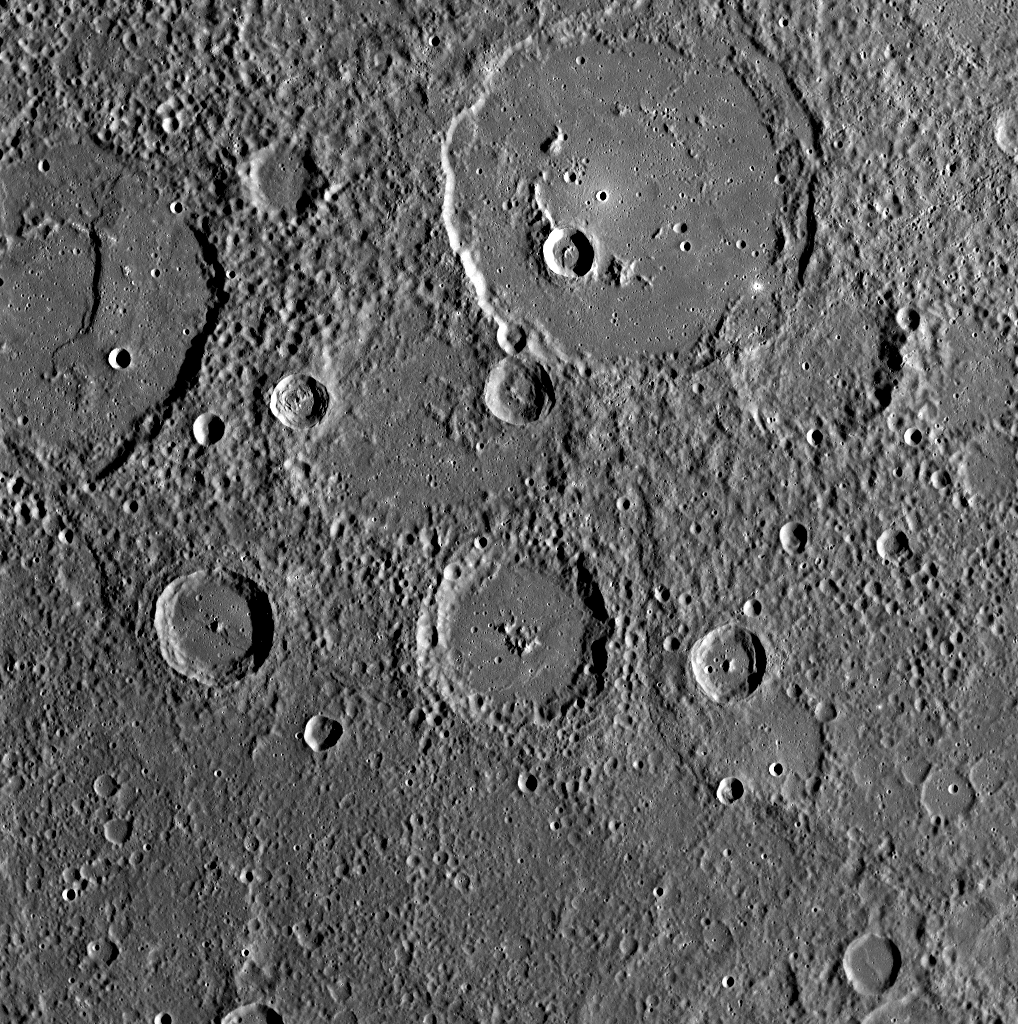

MESSENGER Gathers Unprecedented Data about Mercury’s Surface

This WAC image was acquired 9 minutes and 14 seconds after MESSENGER’s closest approach to Mercury, when the spacecraft was moving at 6.1 kilometers/second (3.8 miles/second). The image, centered at about 2.4ºS, 290ºE, is one in a sequence of 55: a five-frame mosaic with each frame in the mosaic acquired in all 11 of the WAC filters. This portion of Mercury’s surface was previously imaged under different lighting conditions by Mariner 10, but this new MESSENGER image mosaic is the highest-resolution color imaging ever acquired of any portion of Mercury’s surface. Additionally, some of the images in this mosaic overlap with flyby data acquired by the Mercury Atmospheric and Surface Composition Spectrometer (MASCS) and Mercury Laser Altimeter (MLA) instruments, resulting in the first time that these three instruments have gathered data of the same area of Mercury. The combination of these three datasets will enable unprecedented studies of this region of Mercury’s surface.

The largest impact feature at the top of the image is about 133 kilometers (83 miles) in diameter and is named Polygnotus, after a Greek painter from the 5th century B.C. This basin has a central peak ring and is embayed with smooth plains material, which is very different in texture from the surrounding terrain. A second, comparably large crater at the top left of the image, named Boethius after the 6th century Roman philosopher, also appears to be almost filled with smooth plains, which were subsequently deformed during the formation of a prominent scarp.

Date Acquired: October 6, 2008
Image Mission Elapsed Time (MET): 131770421
Instrument: Wide Angle Camera (WAC) of the Mercury Dual Imaging System (MDIS)
WAC Filter: 3 (480 nanometers)
Resolution: 330 meters/pixel (0.21 miles/pixel)
Scale: This image is about 340 kilometers across (210 miles)
Spacecraft Altitude: 1,800 kilometers (1,100 miles)

These images are from MESSENGER, a NASA Discovery mission to conduct the first orbital study of the innermost planet, Mercury. For information regarding the use of images, see the MESSENGER image use policy.

Credit: NASA/Johns Hopkins University Applied Physics Laboratory/Carnegie Institution of Washington